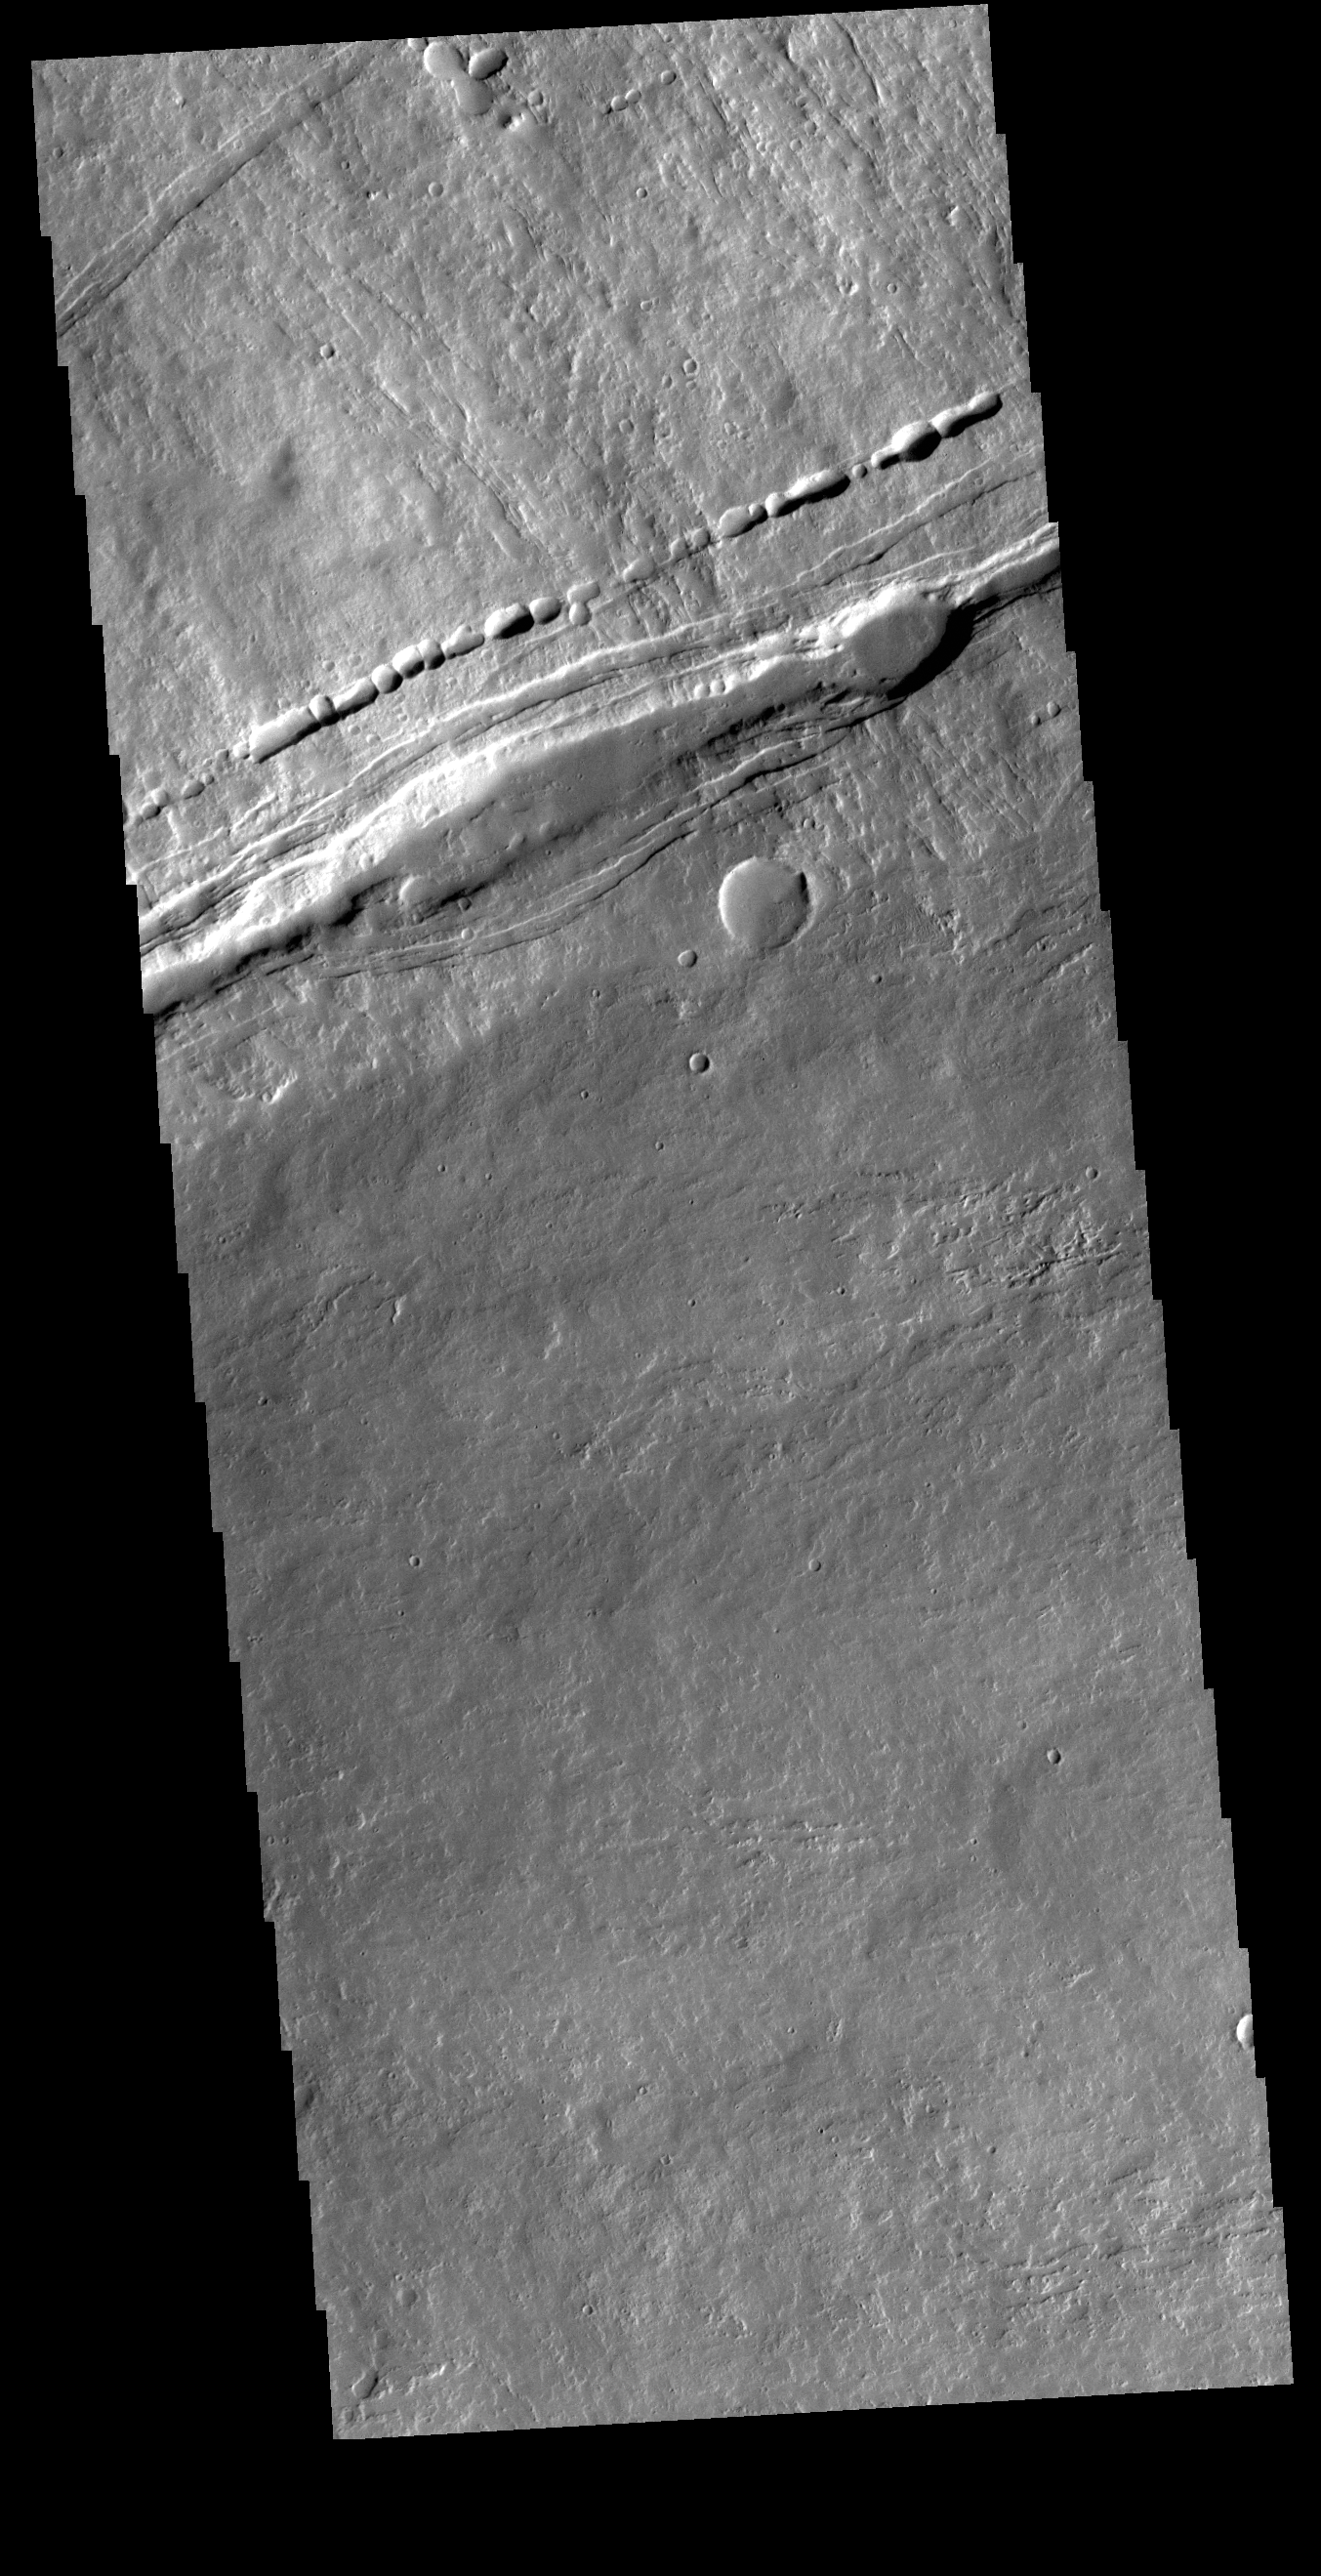

Ascraeus Mons

Today’s image shows the contact of the southern flank of Ascraeus Mons and the surrounding Tharsis region lava flows. This boundary contains several tectonic factures and collapse features. Ascraeus is the northenmost of the three aligned Tharsis volcaones and is the tallest at 18,225meters (59,793ft).

Credit: NASA/JPL-Caltech/ASU